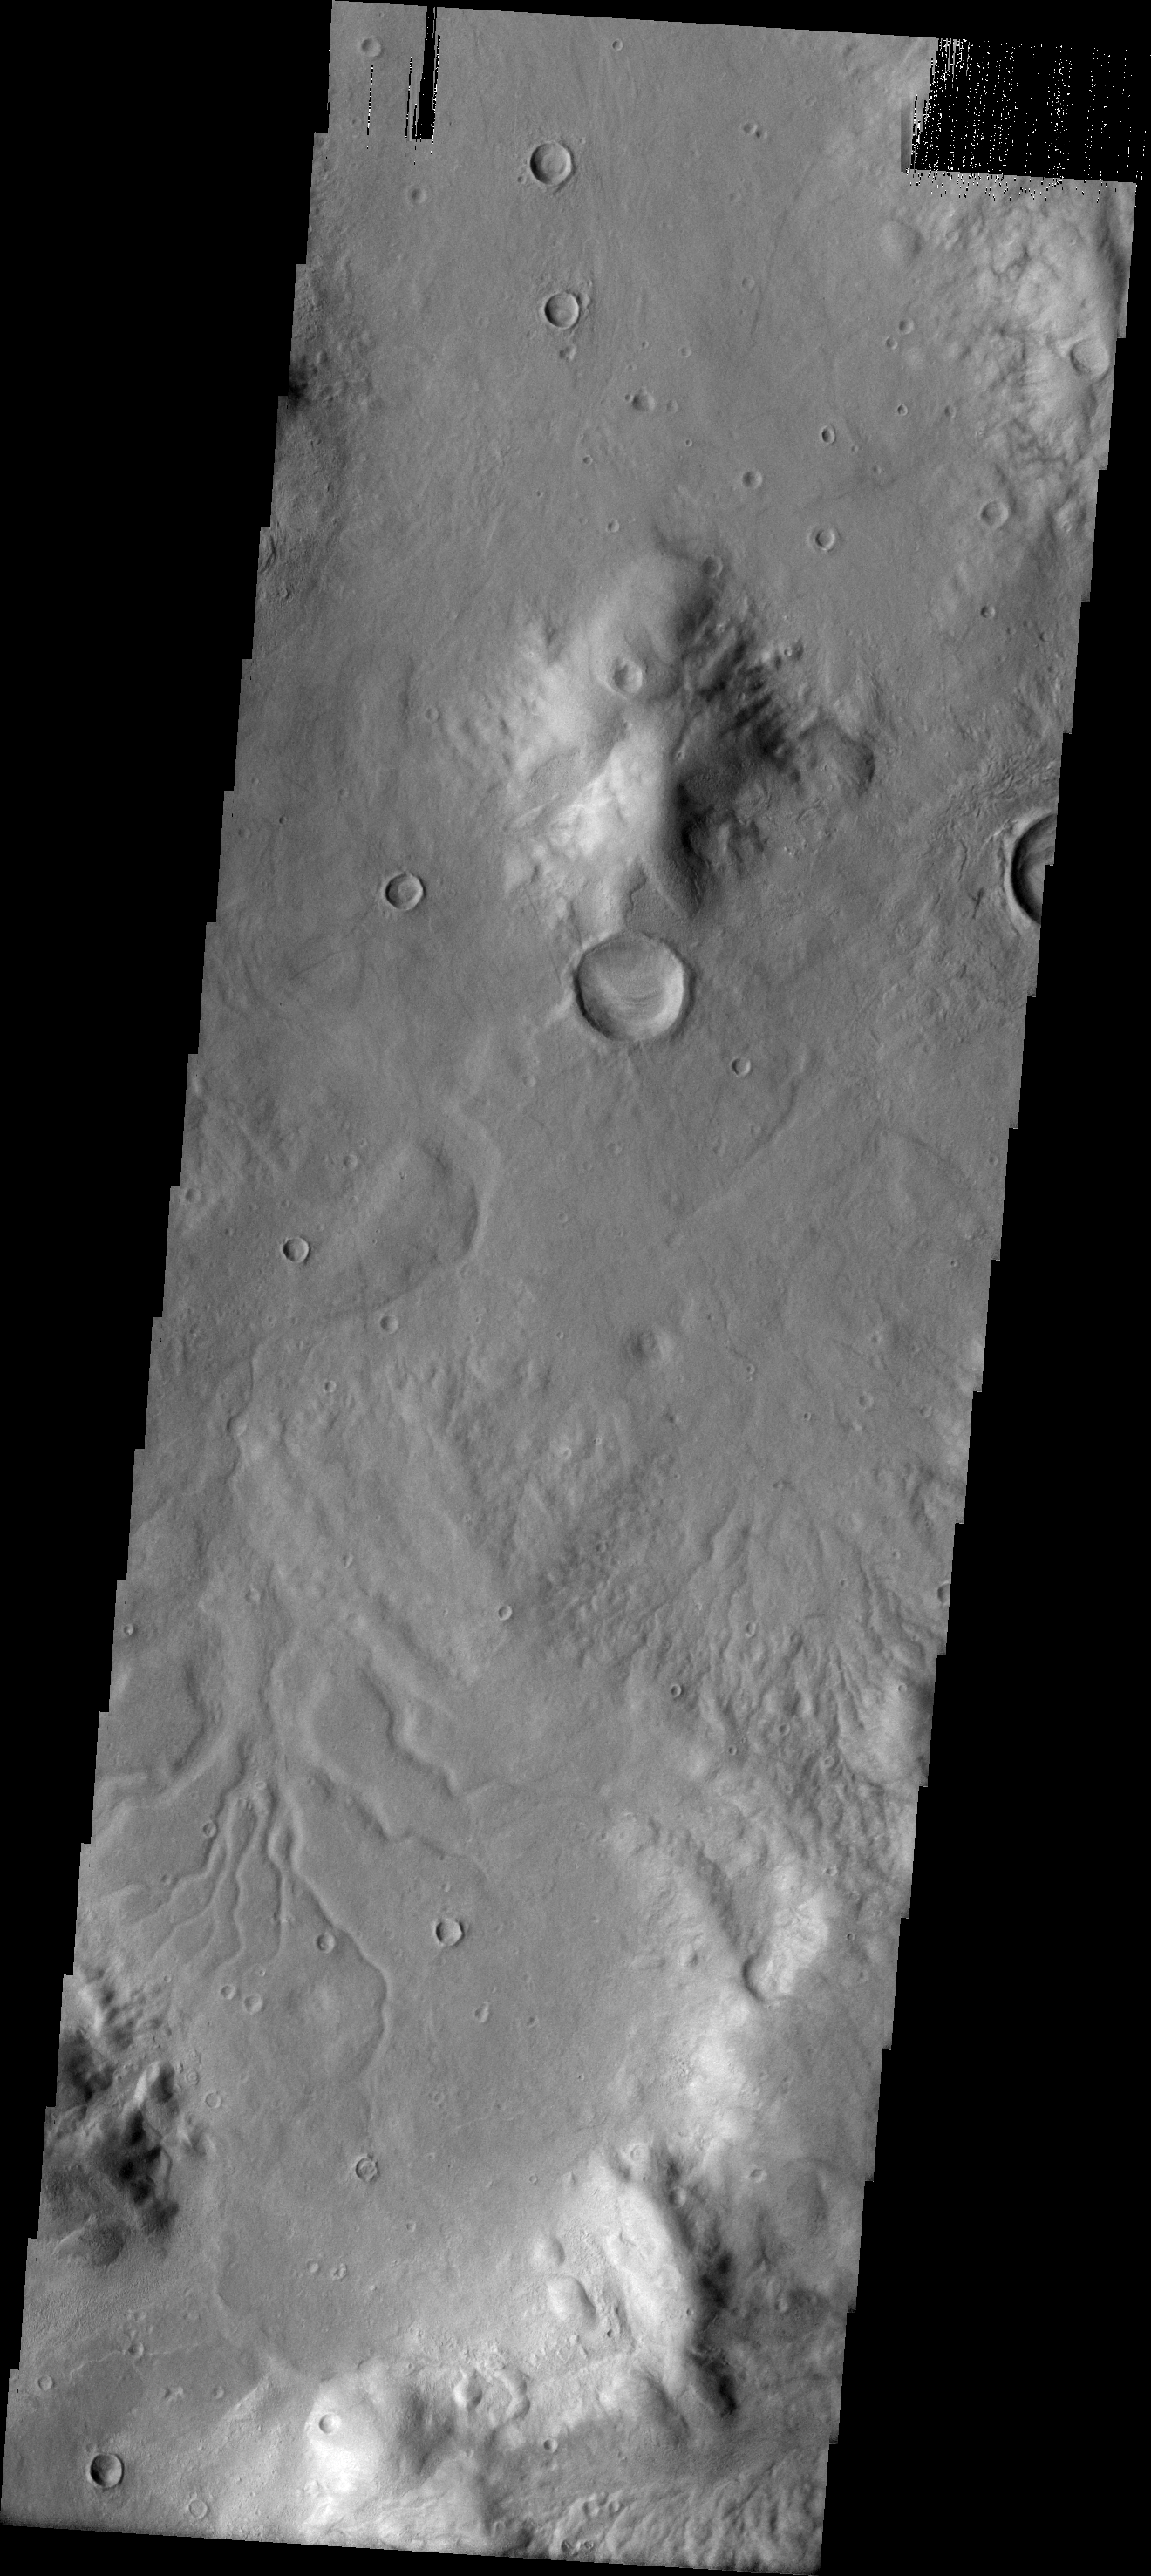

Channels

Many drainage channels are visible in this image of Promethei Terra.

Image information: VIS instrument. Latitude -38.1N, Longitude 106.6E. 17 meter/pixel resolution.

Please see the THEMIS Data Citation Note for details on crediting THEMIS images.

Note: this THEMIS visual image has not been radiometrically nor geometrically calibrated for this preliminary release. An empirical correction has been performed to remove instrumental effects. A linear shift has been applied in the cross-track and down-track direction to approximate spacecraft and planetary motion. Fully calibrated and geometrically projected images will be released through the Planetary Data System in accordance with Project policies at a later time.

NASA’s Jet Propulsion Laboratory manages the 2001 Mars Odyssey mission for NASA’s Office of Space Science, Washington, D.C. The Thermal Emission Imaging System (THEMIS) was developed by Arizona State University, Tempe, in collaboration with Raytheon Santa Barbara Remote Sensing. The THEMIS investigation is led by Dr. Philip Christensen at Arizona State University. Lockheed Martin Astronautics, Denver, is the prime contractor for the Odyssey project, and developed and built the orbiter. Mission operations are conducted jointly from Lockheed Martin and from JPL, a division of the California Institute of Technology in Pasadena.

Credit: NASA/JPL/ASU